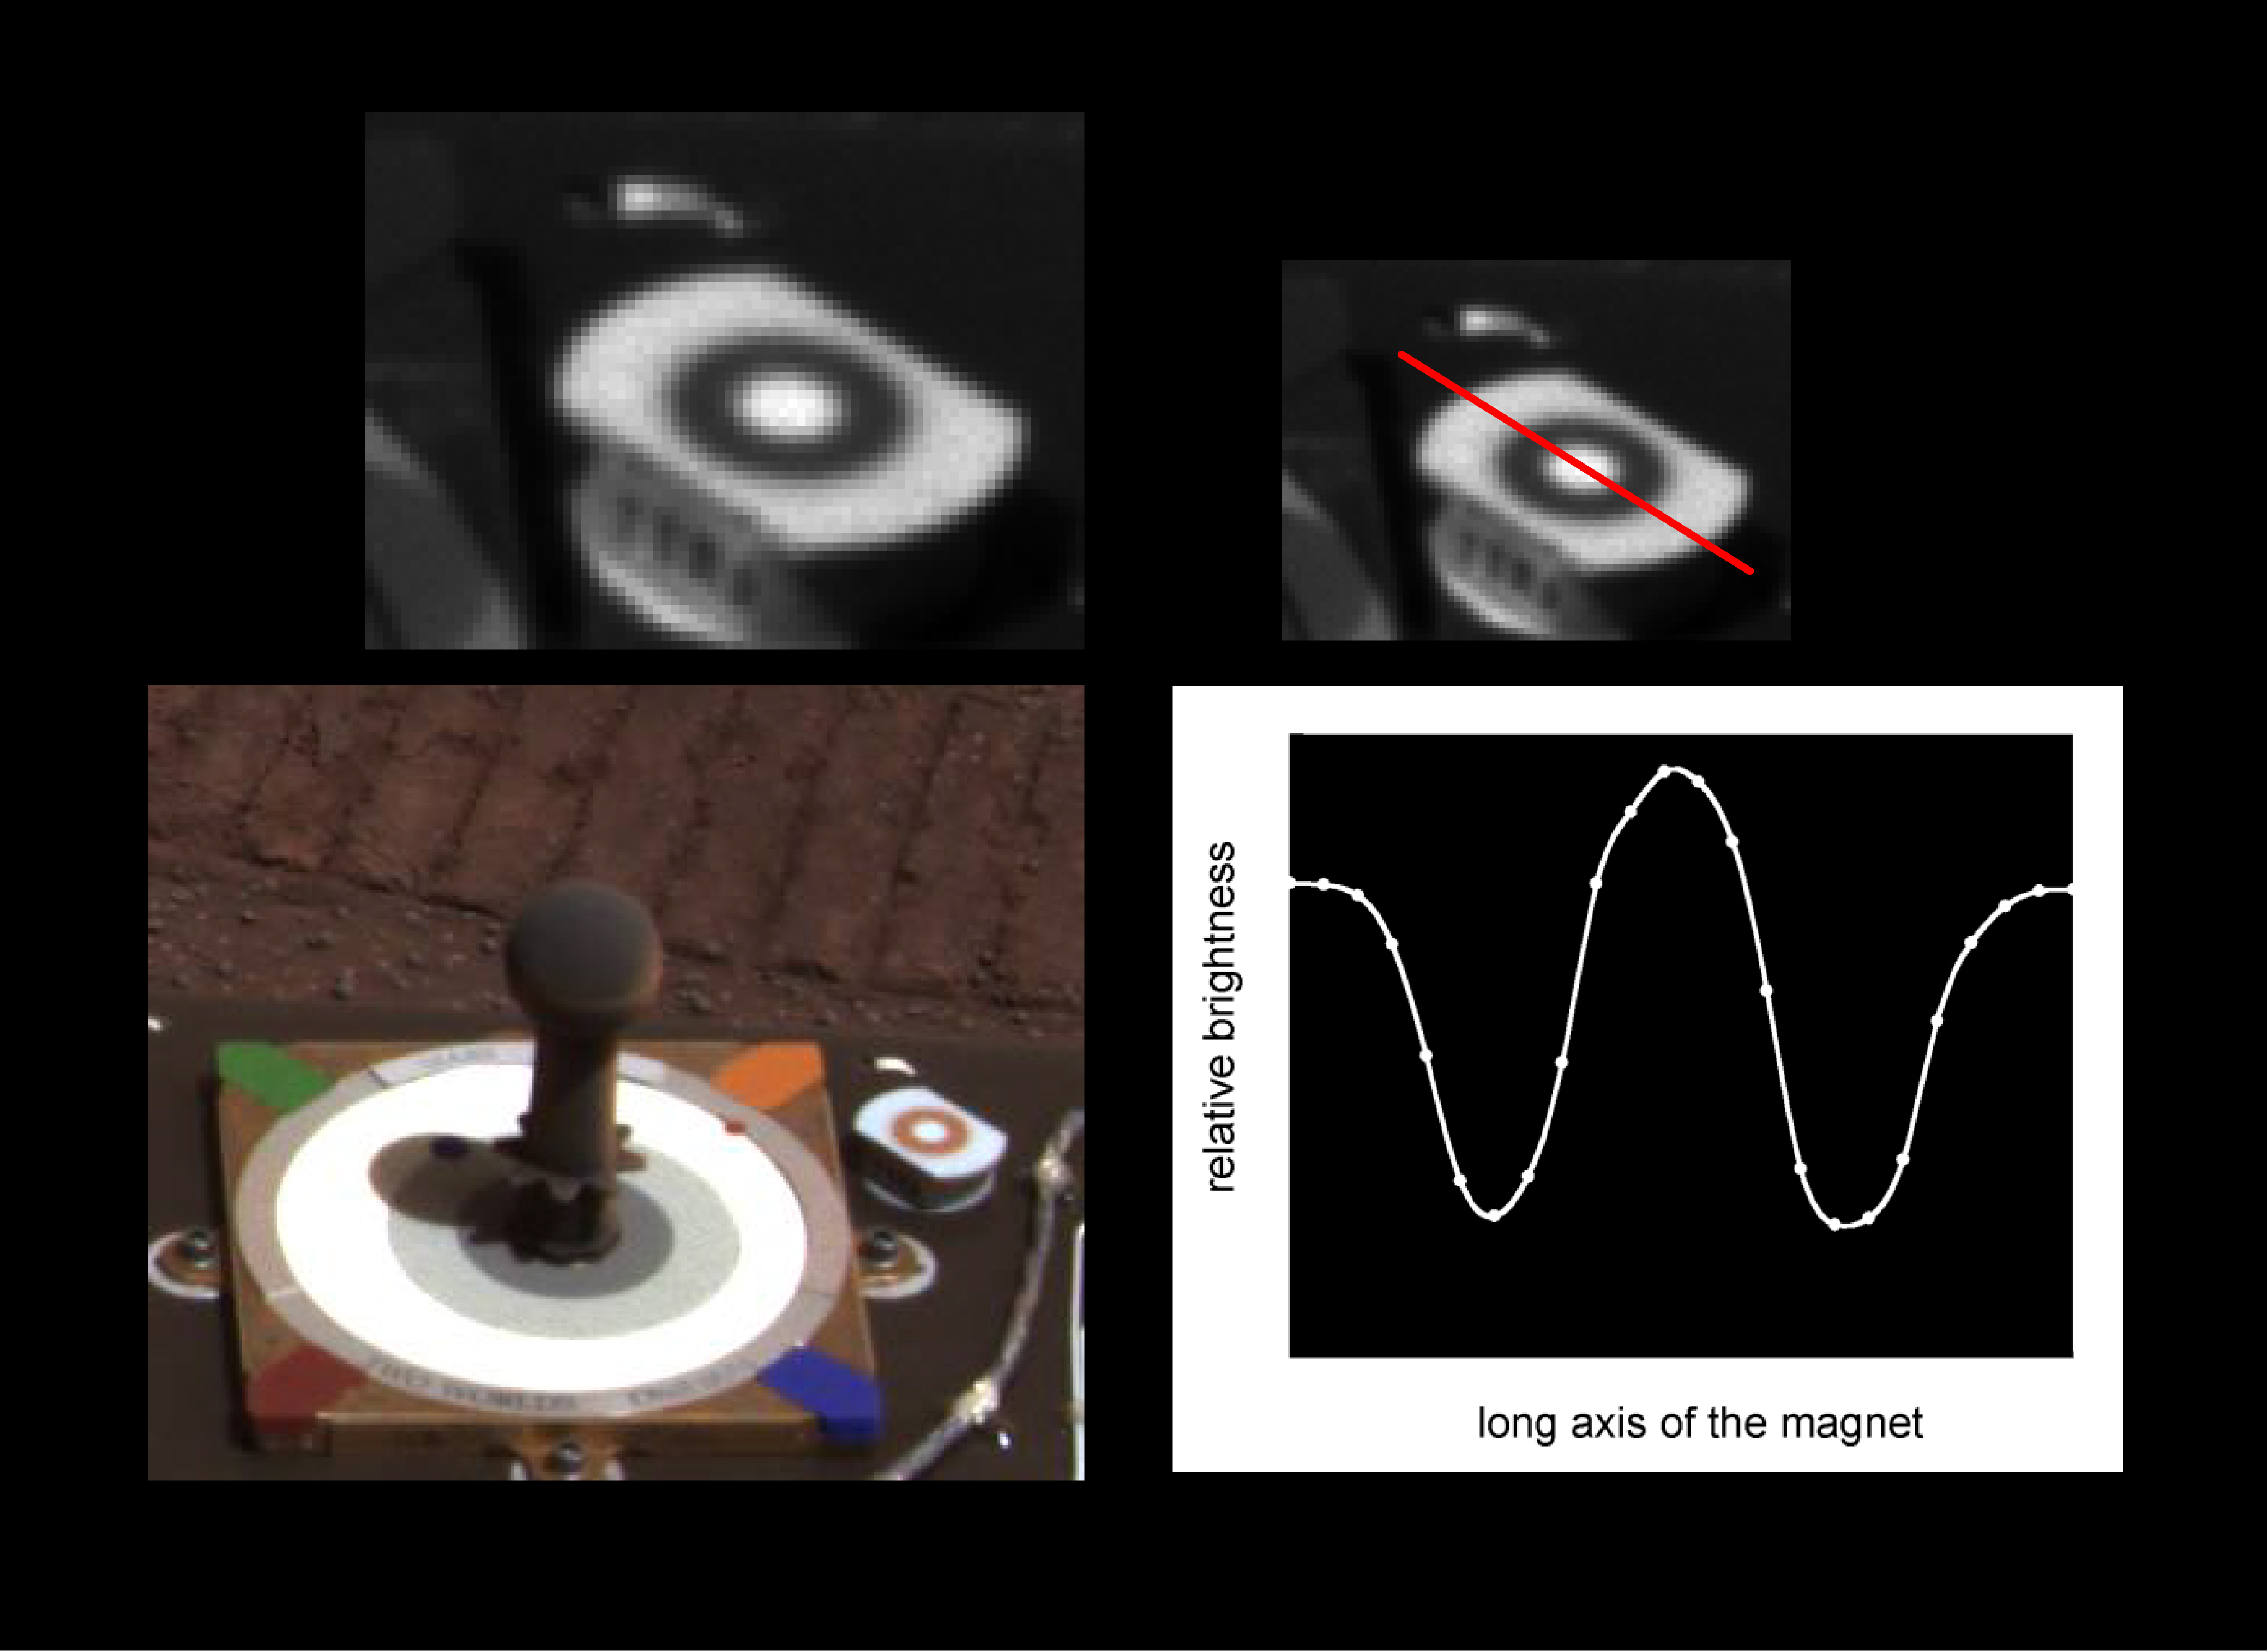

Martian Dust Mostly Magnetic

This image composite highlights the Mars Exploration Rover Opportunity’s “sweep” magnet, which scientists use to study the origins of dust in the atmosphere. The panoramic image below indicates the location of the magnet on the side of the rover’s calibration target, or “martian sundial.” The images above, also taken by the panoramic camera, show a close-up of the magnet and the dark ring that collects magnetic airborne particles. The bright hole in the center of the magnet repels magnetic particles, forcing them to land only on the outer ring. Non-magnetic particles are expected to settle on all parts of the magnet, including the center. Because this center hole remains clean, scientists have concluded that nearly all of the dust particles in Mars’ atmosphere are magnetic.

Credit: NASA/JPL/Cornell